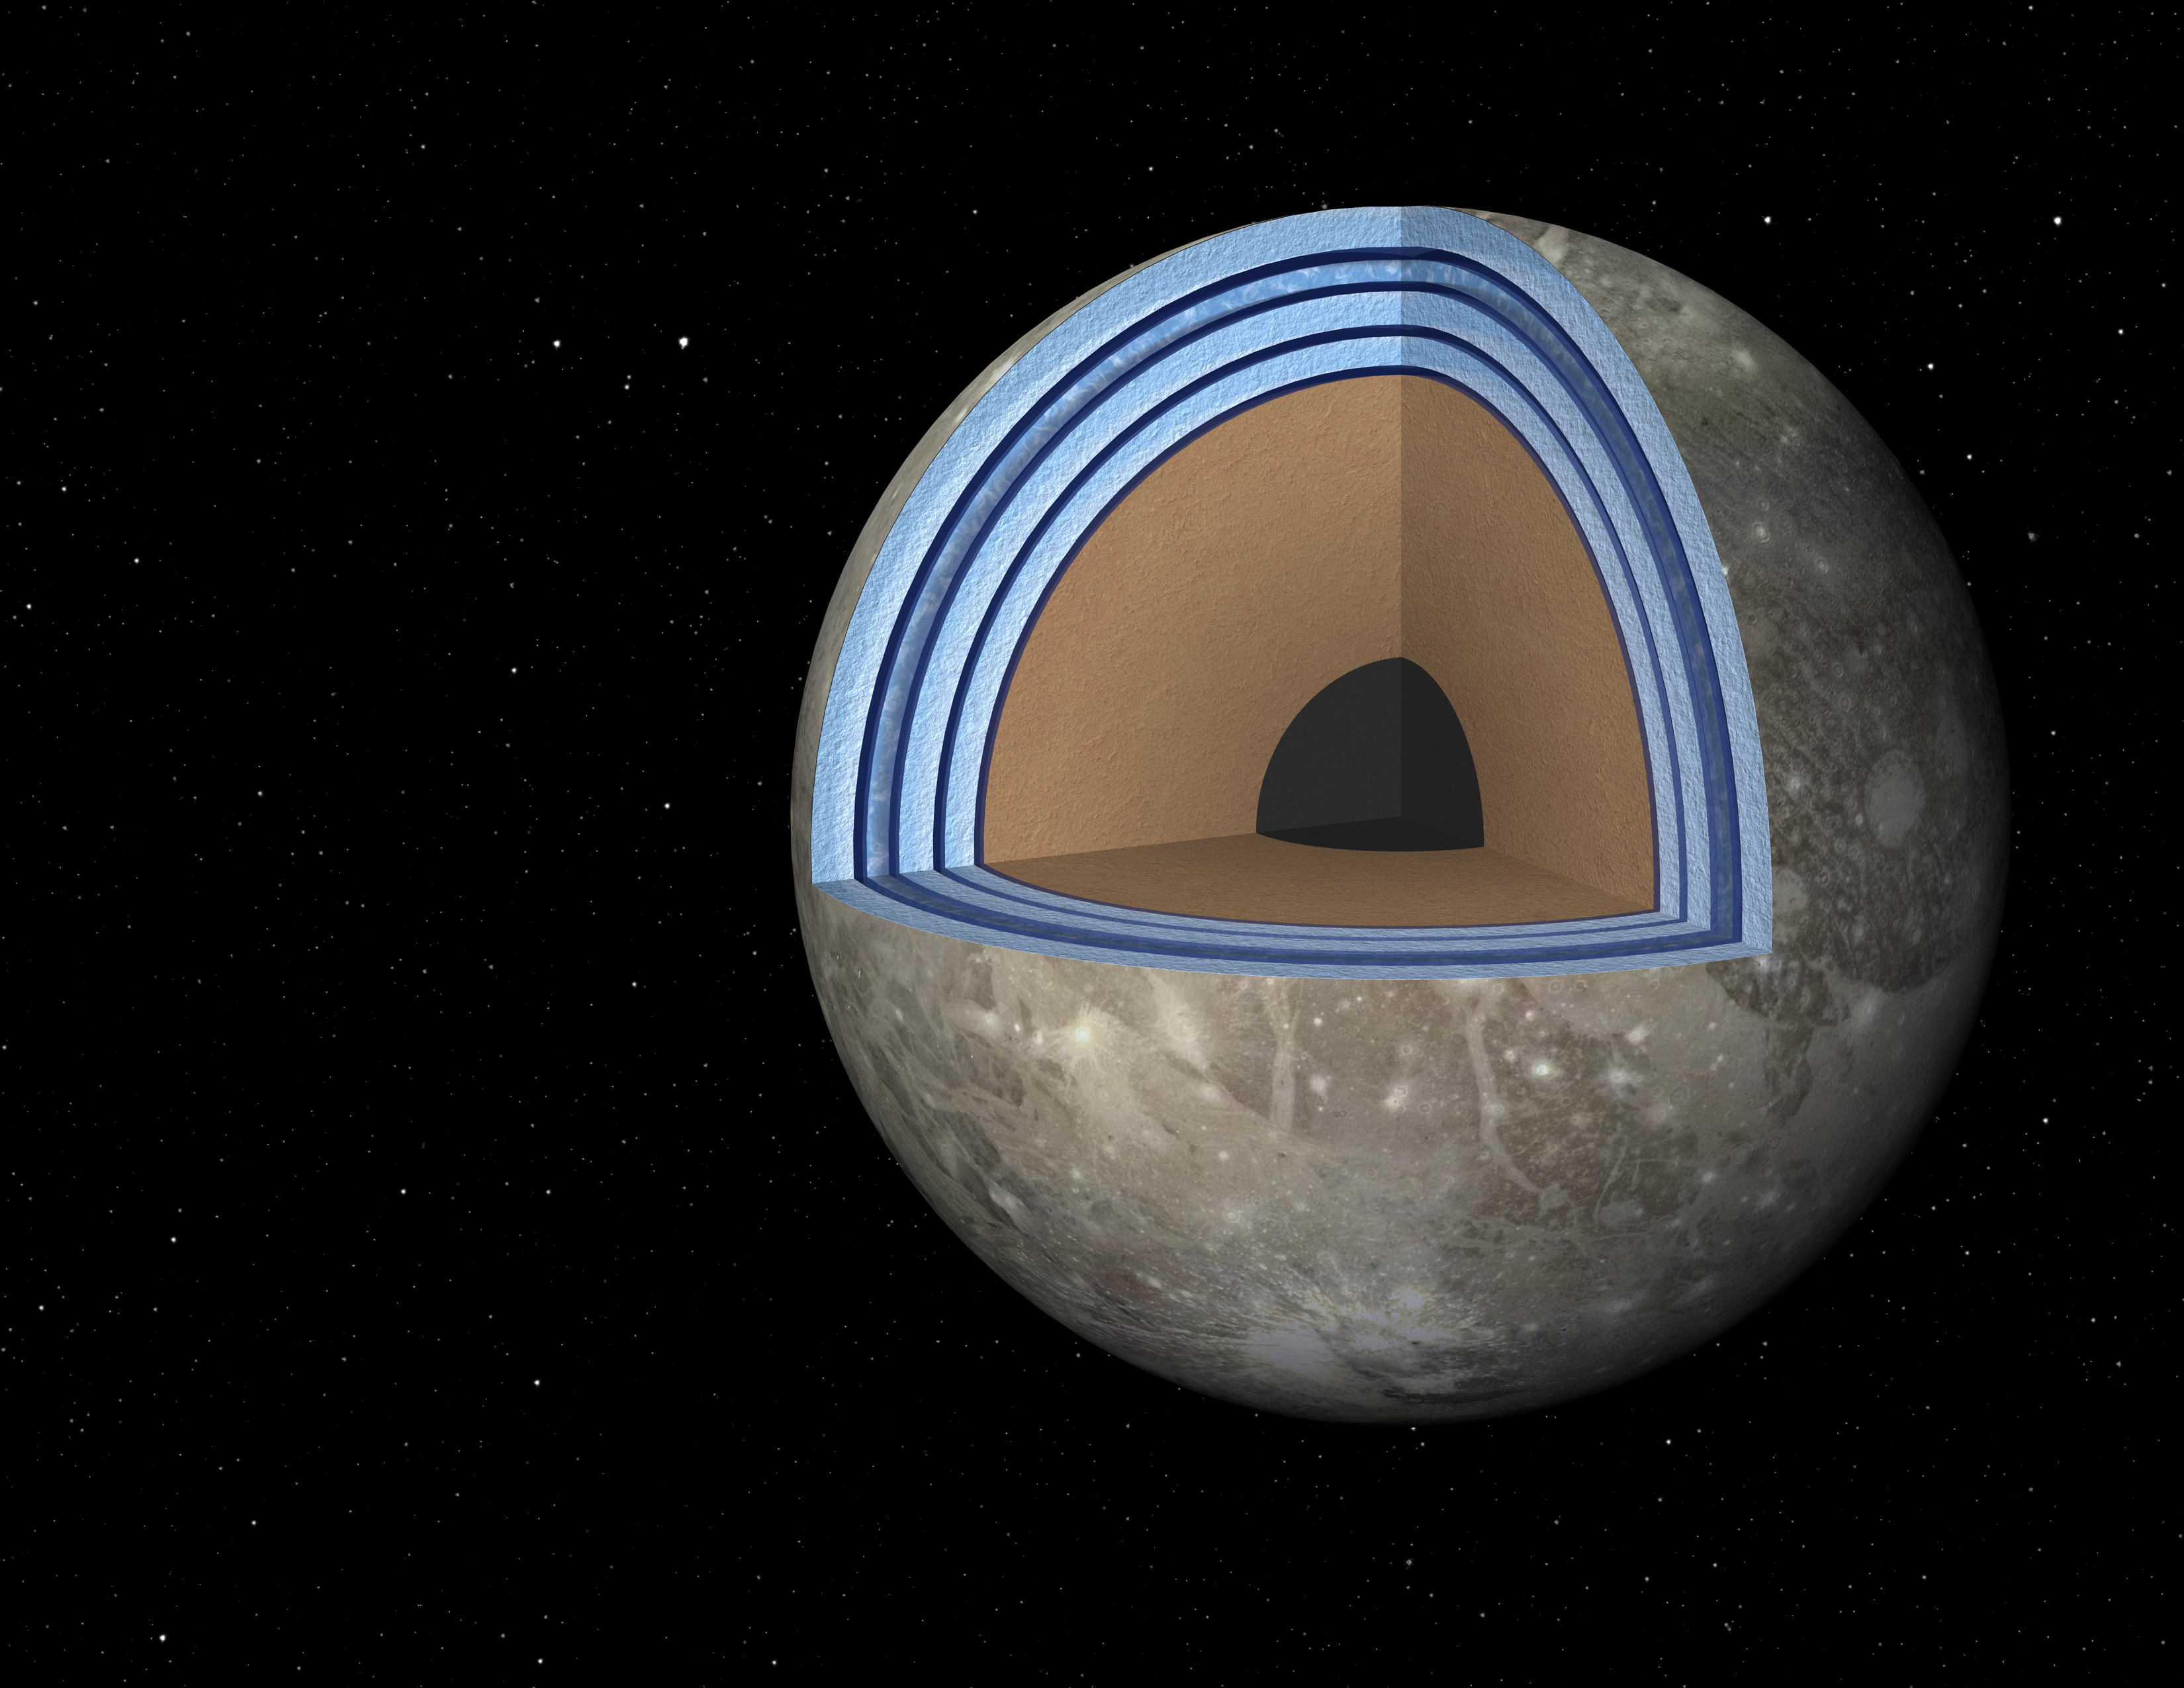

Possible “Moonwich” of Ice and Oceans on Ganymede (Artist’s Concept)

Annotated Image

This artist’s concept of Jupiter’s moon Ganymede, the largest moon in the solar system, illustrates the “club sandwich” model of its interior oceans. Scientists suspect Ganymede has a massive ocean under an icy crust. In fact, Ganymede’s oceans may have 25 times the volume of those on Earth. Previous models of the moon showed the moon’s ocean sandwiched between a top and bottom later of ice. A new model, based on experiments in the laboratory that simulate salty seas, shows that the ocean and ice may be stacked up in multiple layers, more like a club sandwich.

Ice comes in different forms depending on pressures. “Ice I,” the least dense form of ice, is what floats in your chilled beverages. As pressures increase, ice molecules become more tightly packed and thus more dense. Because Ganymede’s oceans are up to 500 miles (800 kilometers) deep, they would experience more pressure than Earth’s oceans. The deepest and most dense form of ice thought to exist on Ganymede is called “Ice VI.”

When researchers added in salt into their models of the ocean, they found the situation changed from what was previously thought. With enough salt, liquid in Ganymede can become dense enough to sink to the very bottom of the seafloor, below Ice VI. Their models also suggest a complex stacking of ocean and ice, as illustrated in the picture.

What’s more, the model shows that a strange phenomenon might occur in the uppermost liquid layer, where ice floats upward. In this scenario, cold plumes cause Ice III to form. As the ice forms, salt precipitates out. The salt then sinks down while the ice “snows” upward. Eventually, this ice would melt, resulting in a slushy layer in Ganymede’s club sandwich structure.

Scientists say this structure may not be stable. It’s possible the moon goes through a club sandwich phase, while at other times goes back to being more like a regular sandwich, with one ocean sitting below the familiar Ice I found on Earth and on top of different high-pressure ices.

The fact that salty water may persist at the bottom of the rocky seafloor, rather than ice, is favorable for the development of life. Researchers think life emerges through a series of chemical interactions at water-mineral interfaces, so a wet seafloor on Ganymede might be a key ingredient for life there.

Credit: NASA/JPL-Caltech